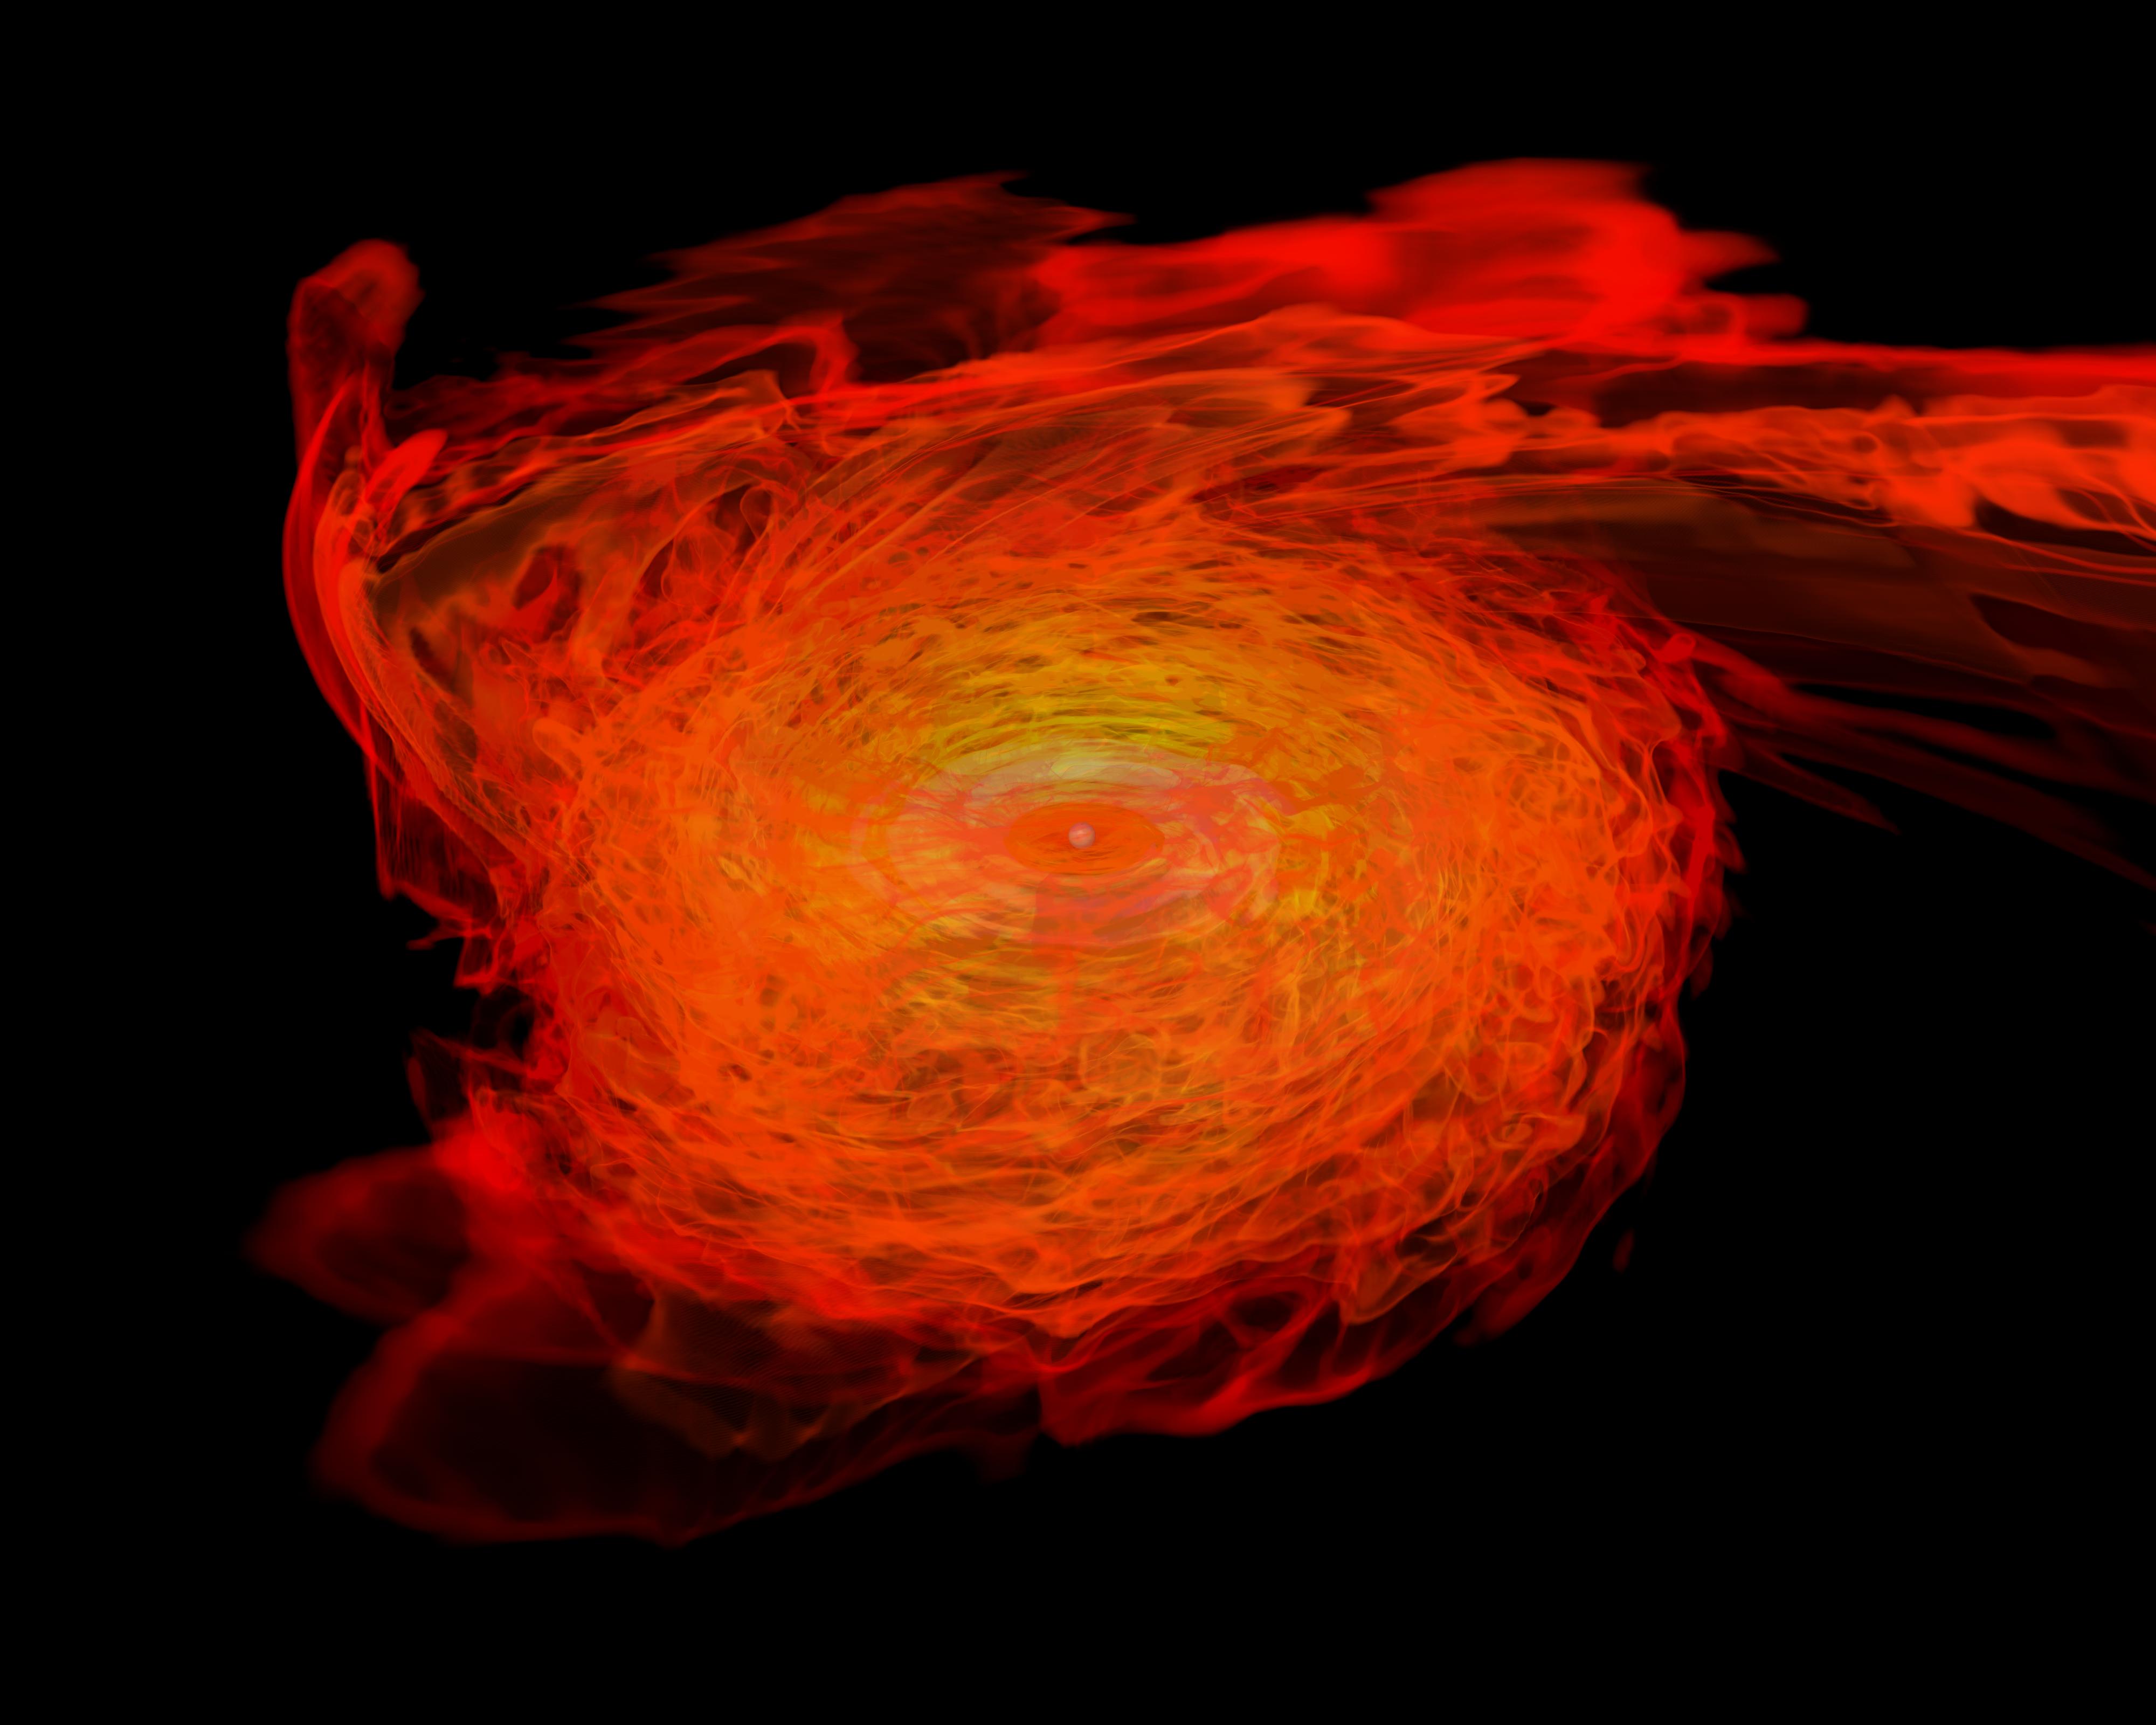

Neutron Stars Rip Each Other Apart to Form Black Hole

Simulation frames from this NASA Goddard neutron star merger animation: bit.ly/1jolBYY This supercomputer simulation shows one of the most violent events in the universe: a pair of neutron stars colliding, merging and forming a black hole. A neutron star is the compressed core left behind when a star born with between eight and 30 times the sun's mass explodes as a supernova. Neutron stars pack about 1.5 times the mass of the sun — equivalent to about half a million Earths — into a ball just 12 miles (20 km) across. As the simulation begins, we view an unequally matched pair of neutron stars weighing 1.4 and 1.7 solar masses. They are separated by only about 11 miles, slightly less distance than their own diameters. Redder colors show regions of progressively lower density. As the stars spiral toward each other, intense tides begin to deform them, possibly cracking their crusts. Neutron stars possess incredible density, but their surfaces are comparatively thin, with densities about a million times greater than gold. Their interiors crush matter to a much greater degree densities rise by 100 million times in their centers. To begin to imagine such mind-boggling densities, consider that a cubic centimeter of neutron star matter outweighs Mount Everest. By 7 milliseconds, tidal forces overwhelm and shatter the lesser star. Its superdense contents erupt into the system and curl a spiral arm of incredibly hot material. At 13 milliseconds, the more massive star has accumulated too much mass to support it against gravity and collapses, and a new black hole is born. The black hole's event horizon — its point of no return — is shown by the gray sphere. While most of the matter from both neutron stars will fall into the black hole, some of the less dense, faster moving matter manages to orbit around it, quickly forming a large and rapidly rotating torus. This torus extends for about 124 miles (200 km) and contains the equivalent of 1/5th the mass of our sun. Scientists think neutron star mergers like this produce short gamma-ray bursts (GRBs). Short GRBs last less than two seconds yet unleash as much energy as all the stars in our galaxy produce over one year. The rapidly fading afterglow of these explosions presents a challenge to astronomers. A key element in understanding GRBs is getting instruments on large ground-based telescopes to capture afterglows as soon as possible after the burst. The rapid notification and accurate positions provided by NASA's Swift mission creates a vibrant synergy with ground-based observatories that has led to dramatically improved understanding of GRBs, especially for short bursts.

Credit: NASA's Goddard Space Flight Center